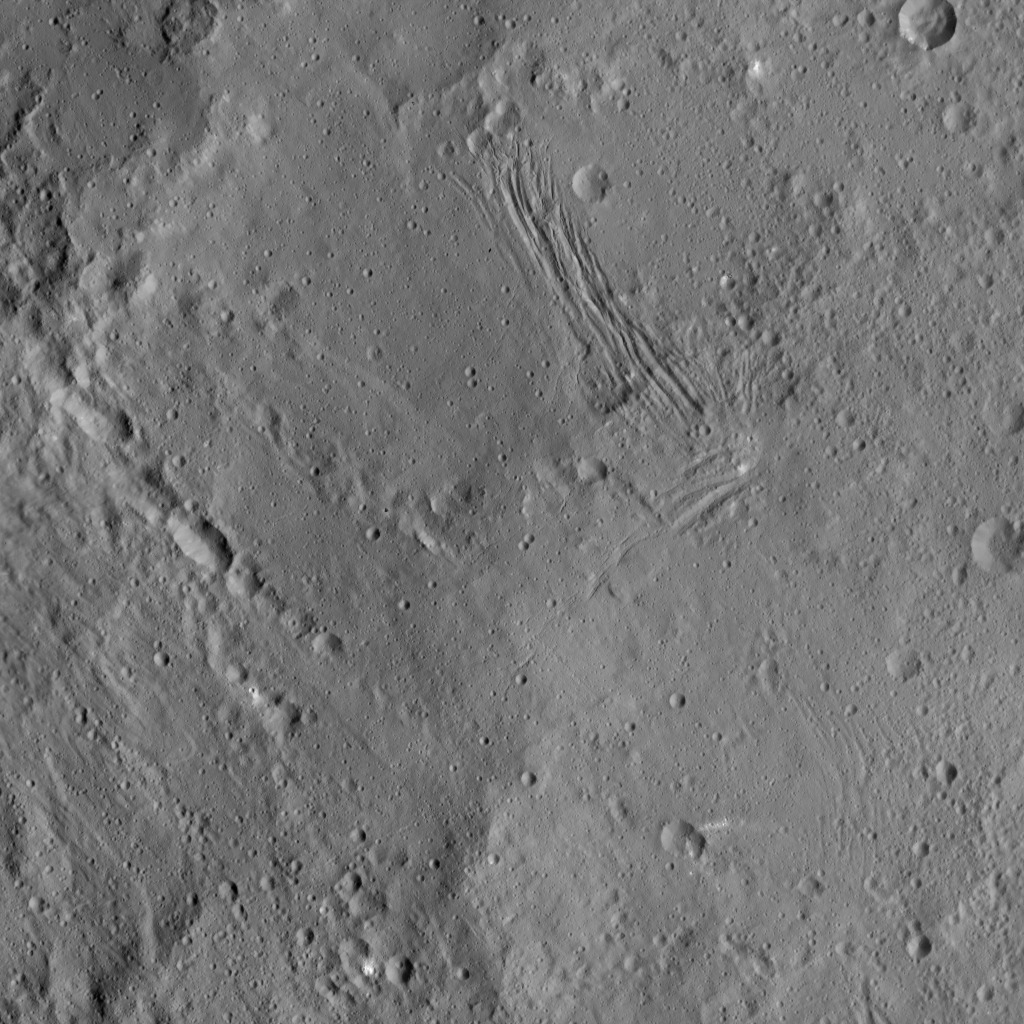

Nar Sulcus

This image of Nar Sulcus in Yalode Crater was obtained by NASA’s Dawn spacecraft on May 19, 2018 from an altitude of about 875 miles (1410 kilometers).

Nar Sulcus is located at about 42 degrees south in latitude and 280 degrees east in longitude.

Dawn’s mission is managed by JPL for NASA’s Science Mission Directorate in Washington. Dawn is a project of the directorates Discovery Program, managed by NASA’s Marshall Space Flight Center in Huntsville, Alabama. JPL is responsible for overall Dawn mission science. Orbital ATK Inc., in Dulles, Virginia, designed and built the spacecraft. The German Aerospace Center, Max Planck Institute for Solar System Research, Italian Space Agency and Italian National Astrophysical Institute are international partners on the mission team.

Credit: NASA/JPL-Caltech/UCLA/MPS/DLR/IDA